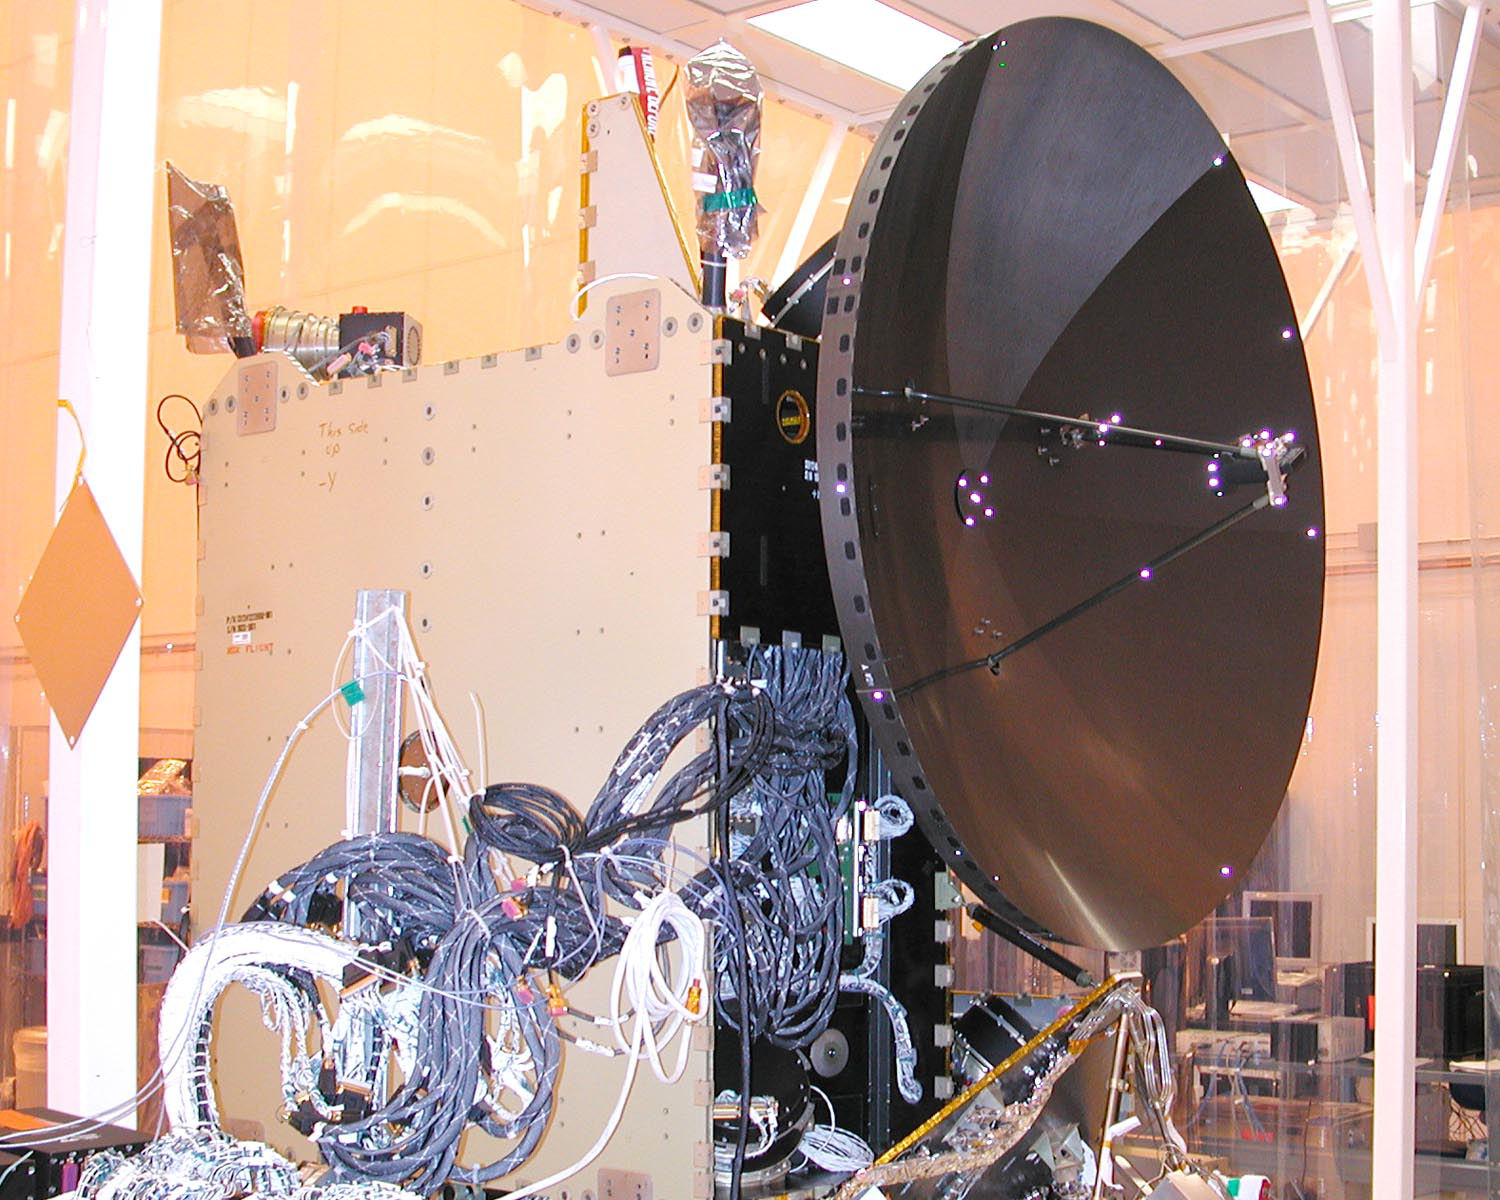

Dawn Spacecraft After Installation of High Gain Antenna

Dawn spacecraft after installation of high gain antenna.

Dawn, part of NASA’s Discovery Program of competitively selected missions, was launched in 2007 to orbit the large asteroid Vesta and the dwarf planet Ceres. The two bodies have very different properties from each other. By observing them both with the same set of instruments, Dawn will probe the early solar system and specify the properties of each body.

The Dawn mission to Vesta and Ceres is managed by JPL, a division of the California Institute of Technology in Pasadena, for NASA’s Science Mission Directorate, Washington. The University of California, Los Angeles, is responsible for overall Dawn mission science. Other scientific partners include Planetary Science Institute, Tucson, Ariz.; Max Planck Institute for Solar System Research, Katlenburg-Lindau, Germany; DLR Institute for Planetary Research, Berlin; Italian National Institute for Astrophysics, Rome; and the Italian Space Agency. Orbital Sciences Corporation of Dulles, Va., designed and built the Dawn spacecraft.

Credit: NASA/JPL